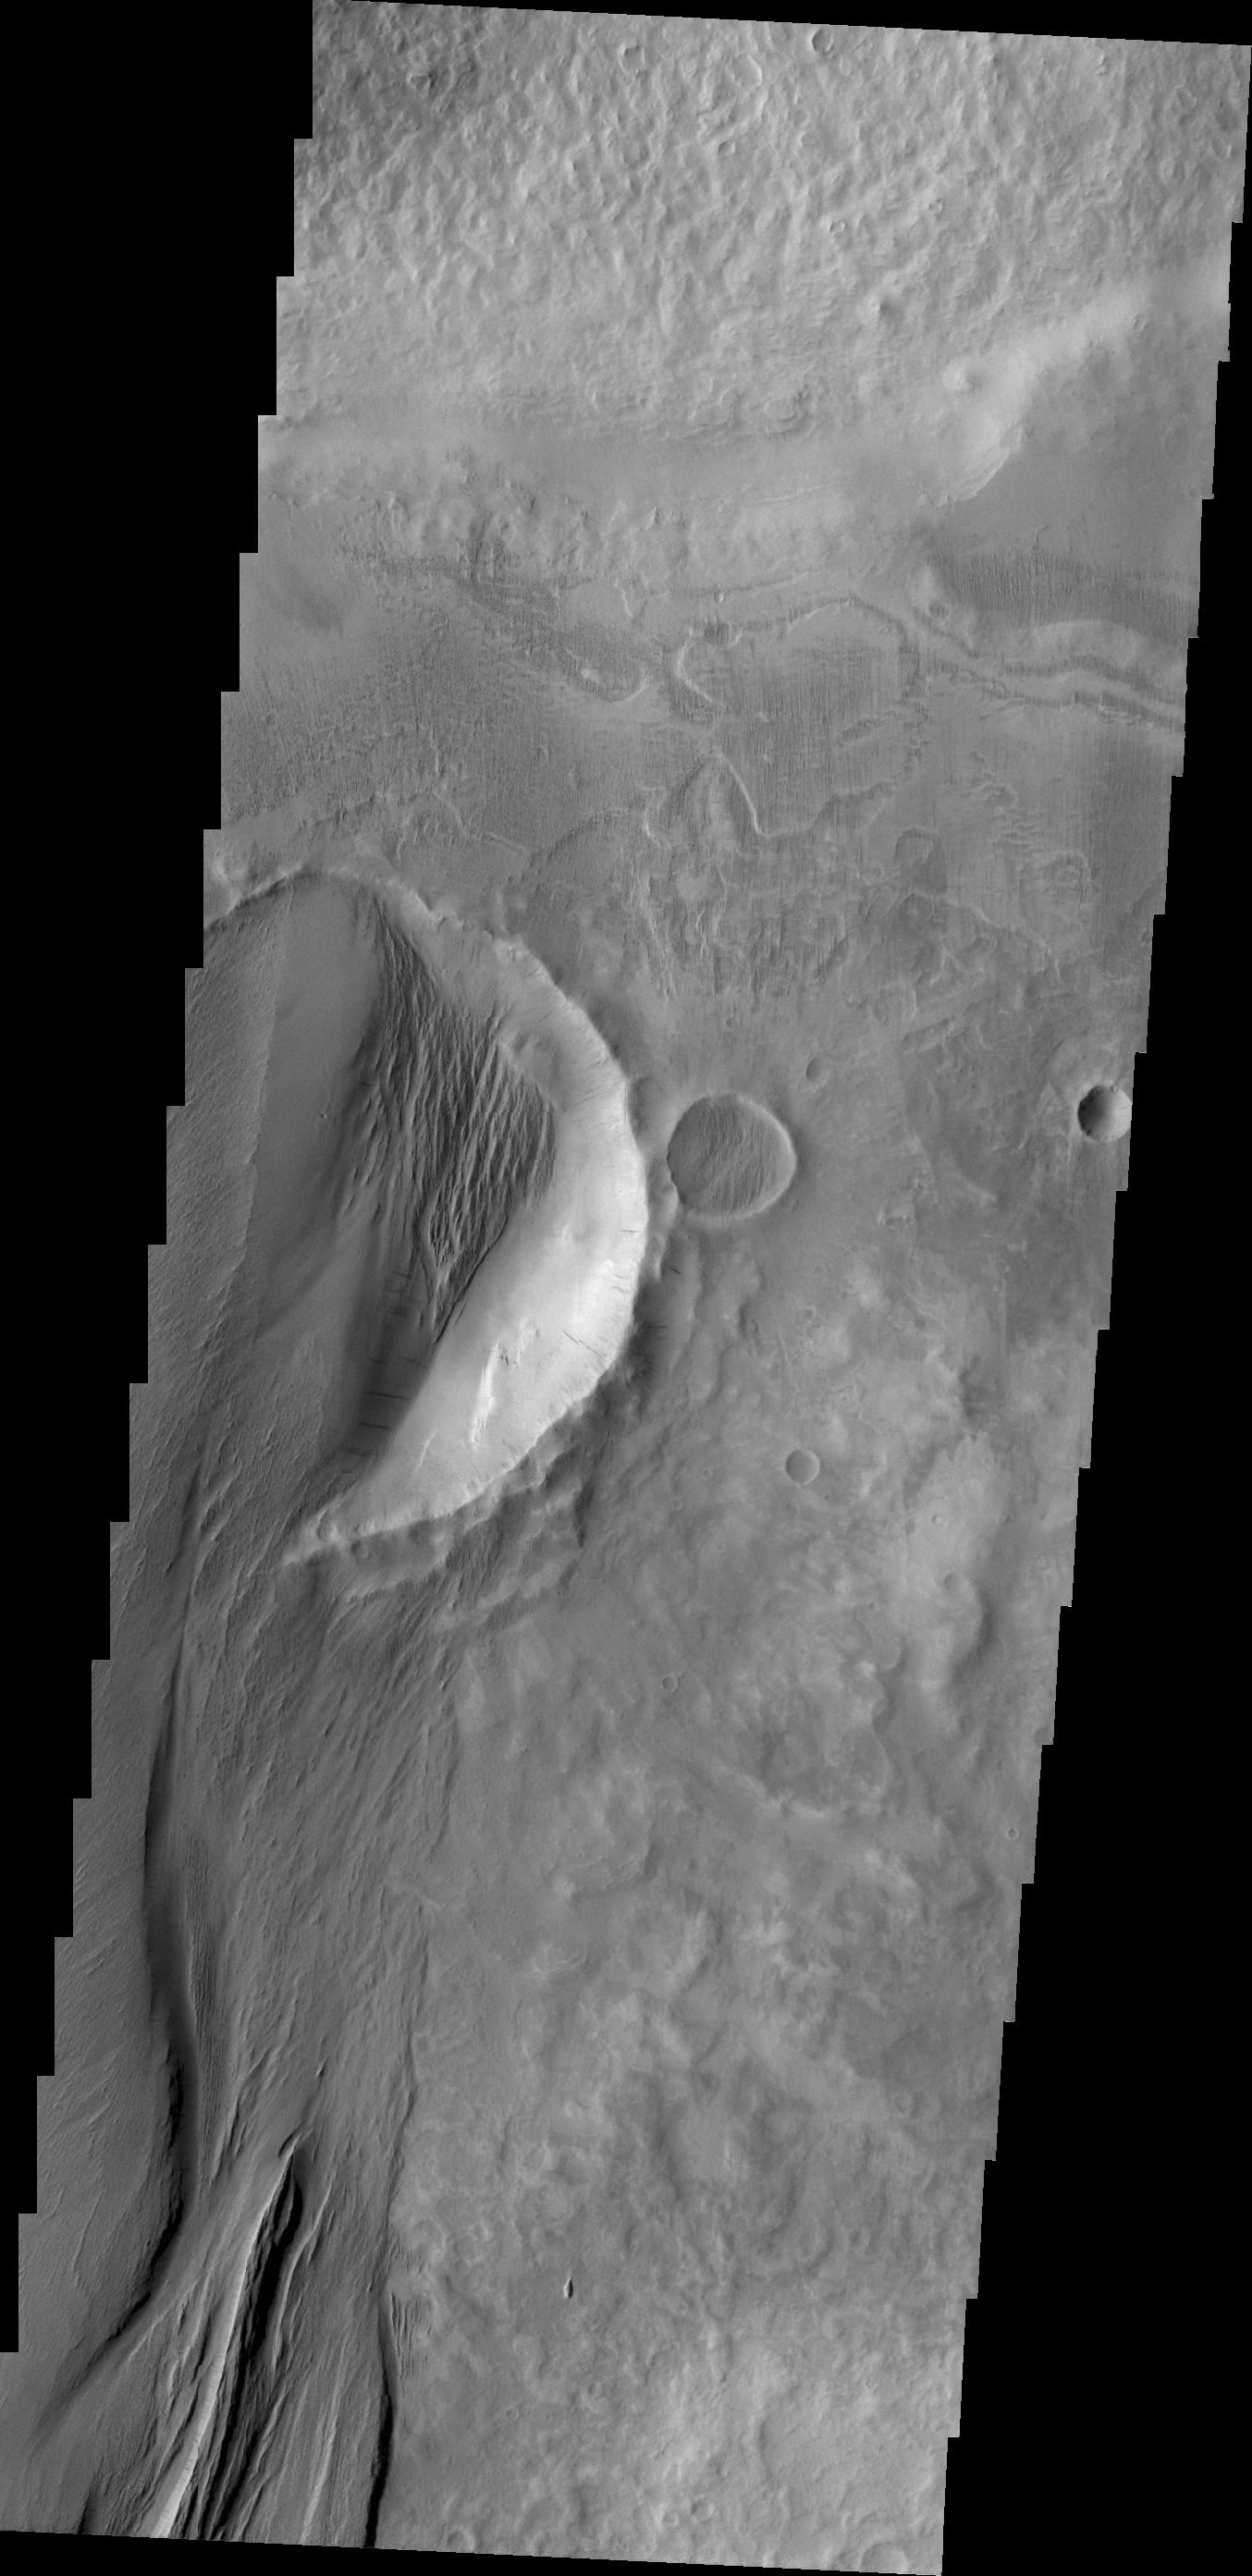

Wind Erosion

The power of the wind is undeniable in this VIS image of the surface of Mars. Deposits of material have filled in part of the crater visible in the center of the image, and these deposits have then been modified by wind erosion.

Credit: NASA/JPL/ASU